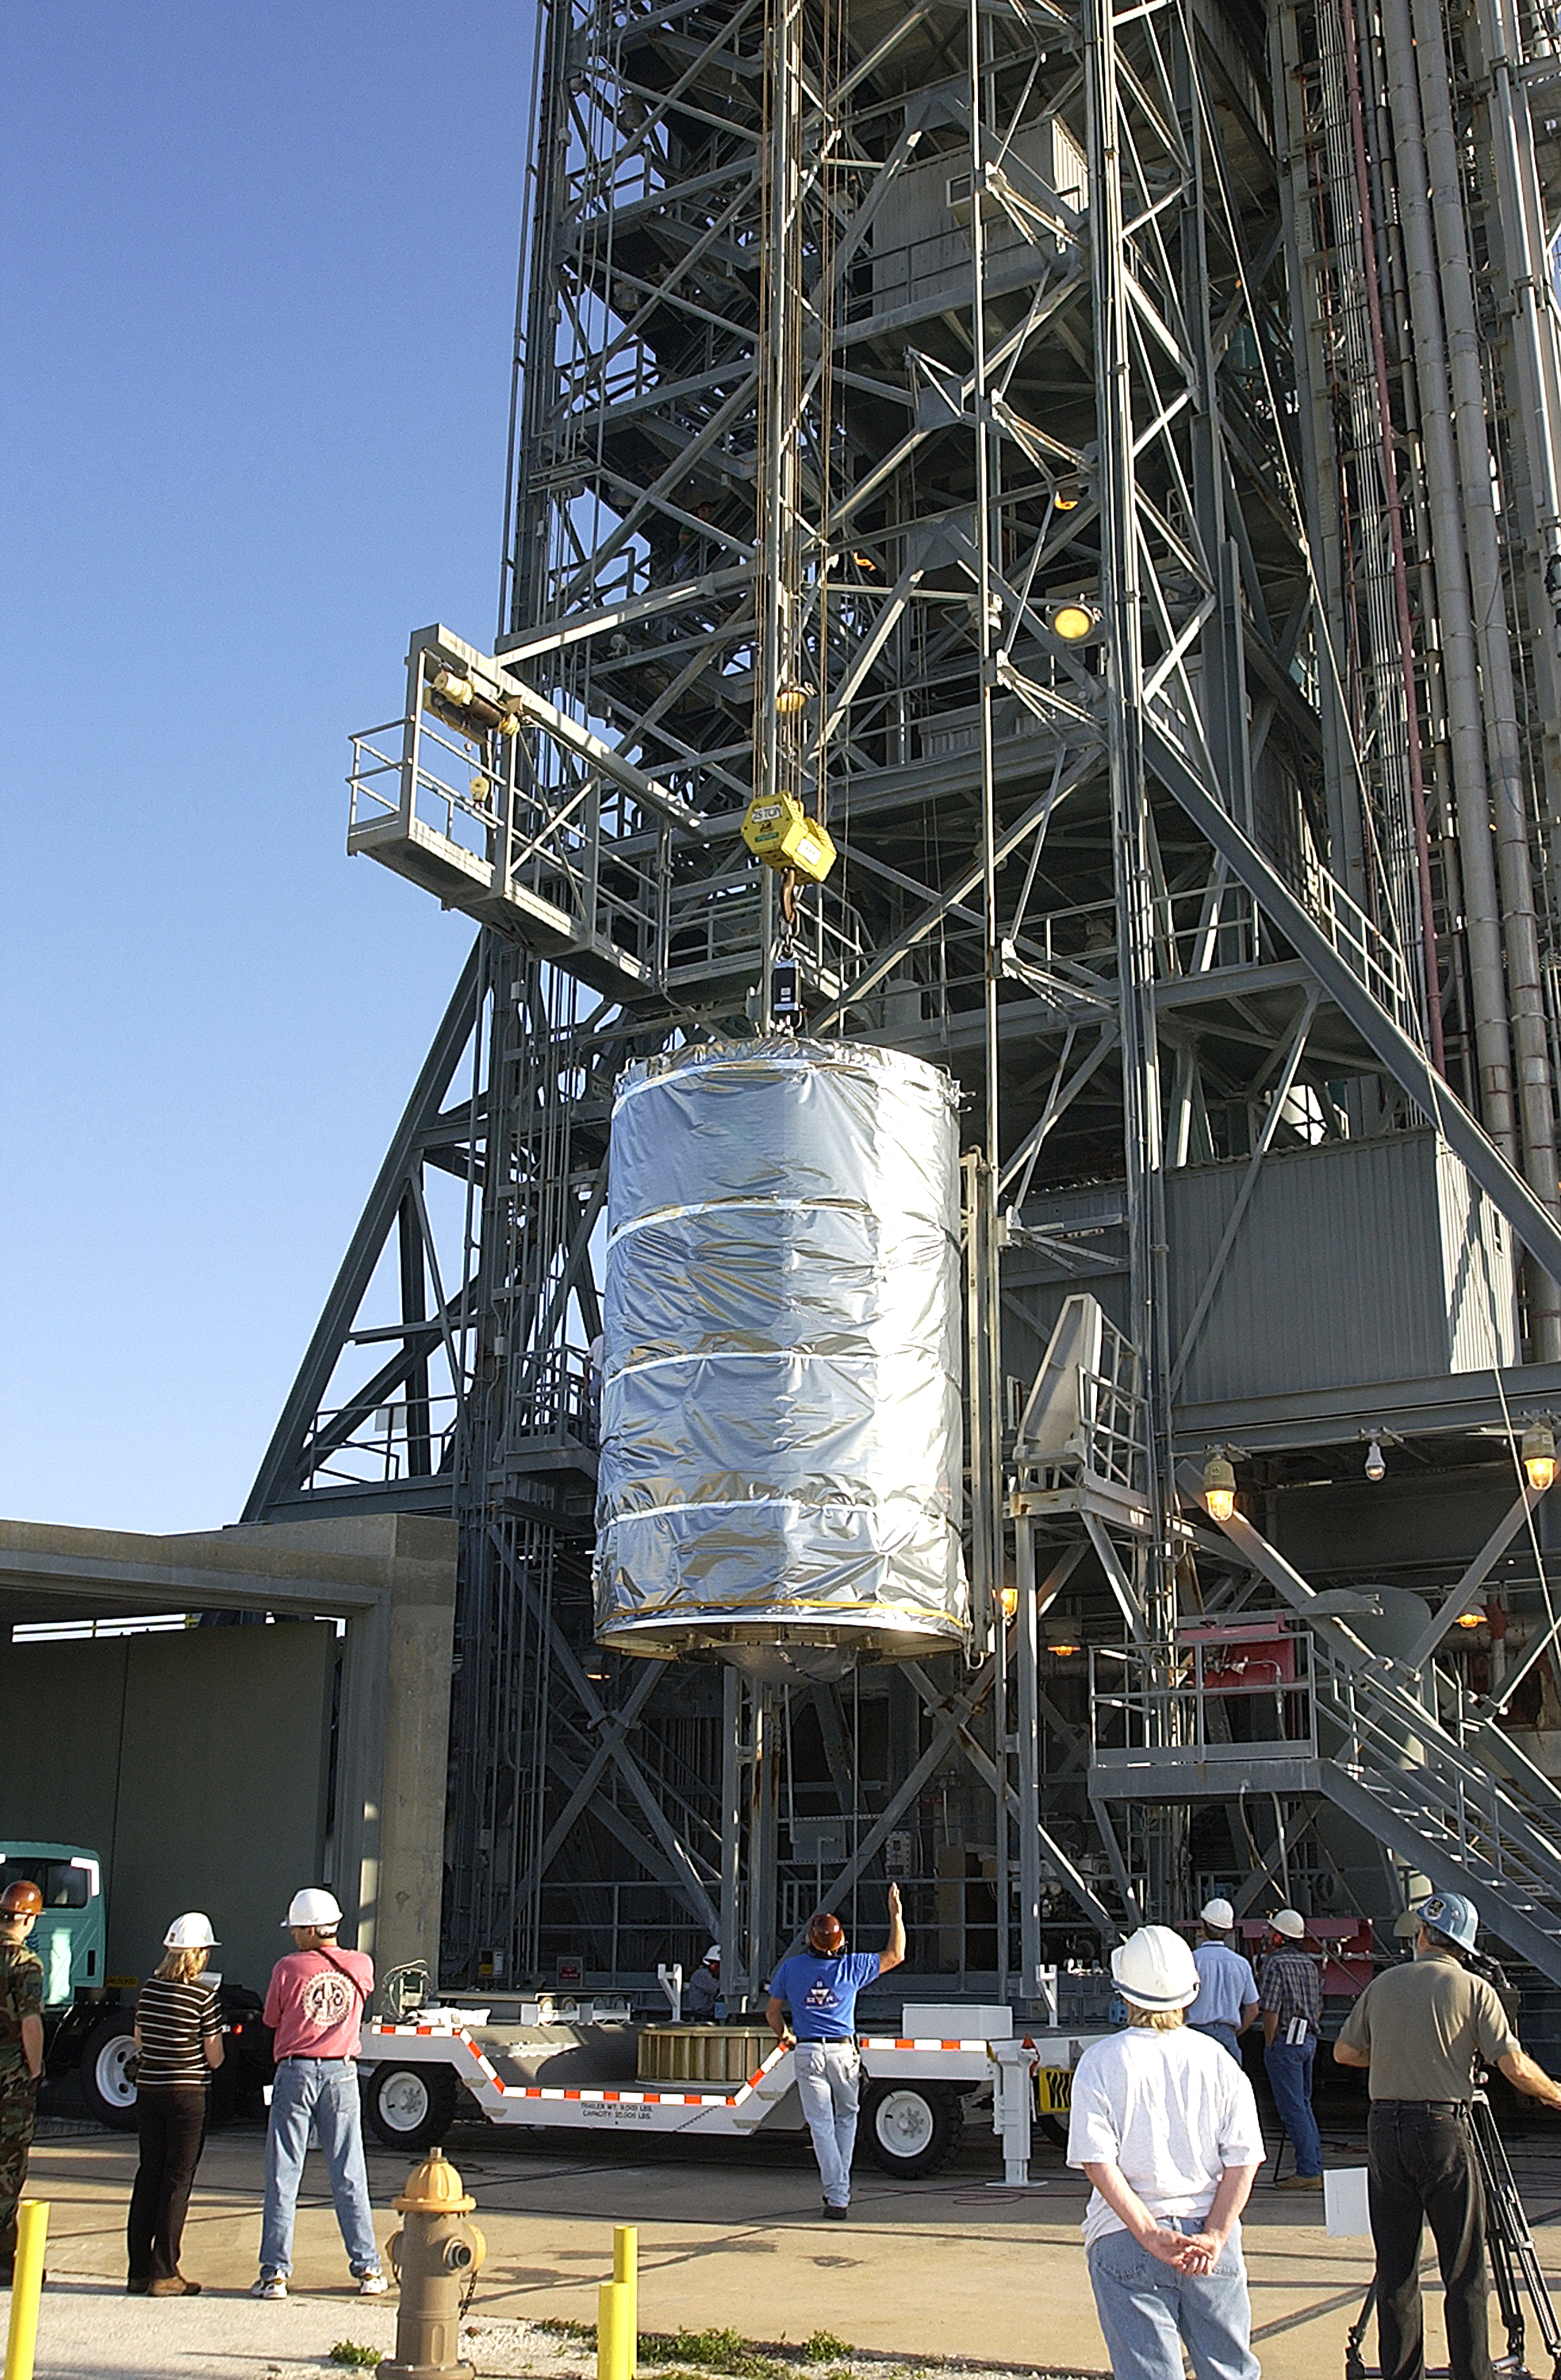

Canister

The Spitzer Space Telescope is placed in its payload canister for transfer to the launch pad before its aborted earlier launch. Spitzer was later moved back off its rocket and subsequently launched on a different vehicle on August 25, 2003.

Credit: NASA/KSC